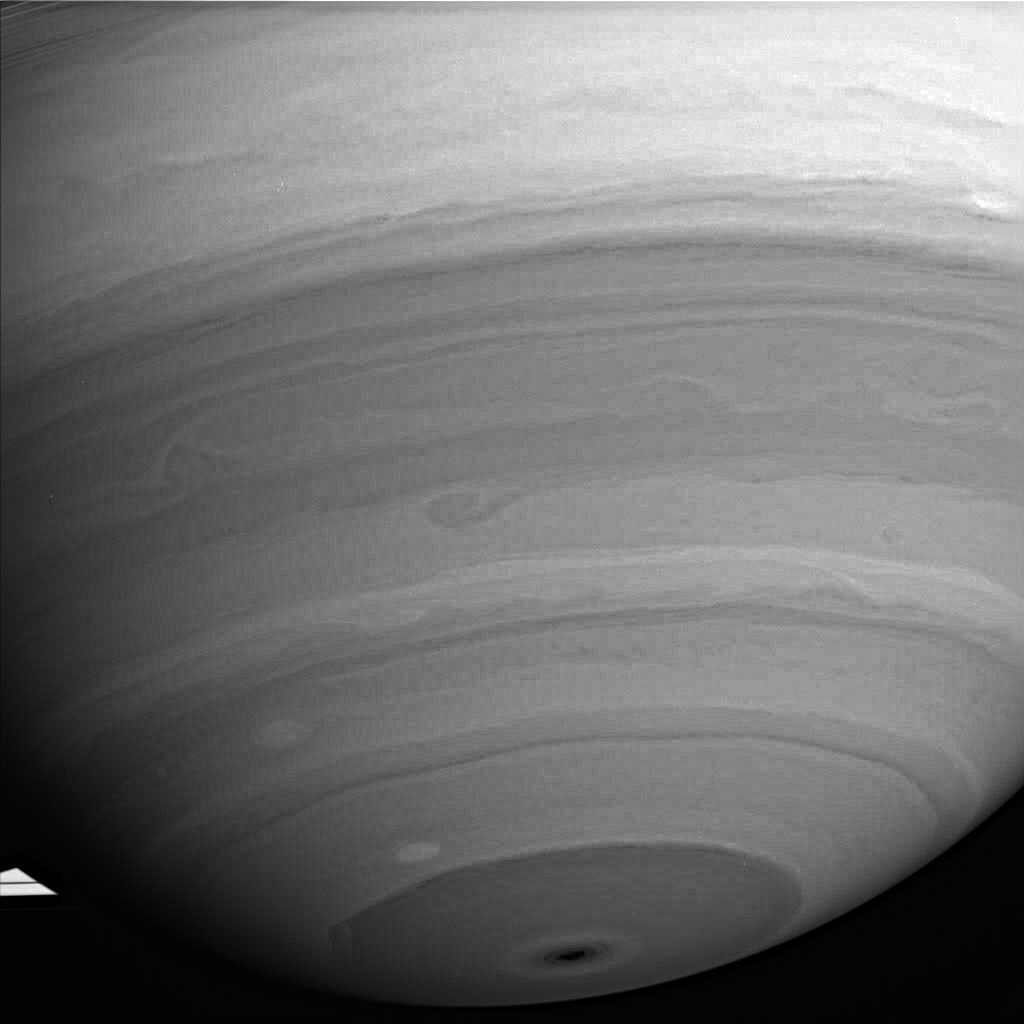

Image Compression

This infrared view of Saturn’s southern hemisphere shows the bright, high altitude equatorial band at the top, and the now familiar dark bull’s-eye that marks the planet’s south pole. At the mid-latitudes in between, several storms swirl across the planet.

This image was taken using a compression scheme that allows more images to be taken by Cassini. They are stored on its flight data recorder, which has limited space – at the expense of some data quality. Due to the compression, the image retains a blocky, or “pixilated,” quality after enhancement. Despite these artifacts, such compression can be useful for increasing the number of images that can be taken and relayed back to Earth.

The image was taken with the Cassini spacecraft wide-angle camera on July 31, 2005, using a filter sensitive to wavelengths of infrared light centered at 728 nanometers at a distance of approximately 1.3 million kilometers (800,000 miles) from Saturn and at a Sun-Saturn-spacecraft, or phase, angle of 35 degrees. Resolution in the original image was 77 kilometers (48 miles) per pixel.

The Cassini-Huygens mission is a cooperative project of NASA, the European Space Agency and the Italian Space Agency. The Jet Propulsion Laboratory, a division of the California Institute of Technology in Pasadena, manages the mission for NASA’s Science Mission Directorate, Washington, D.C. The Cassini orbiter and its two onboard cameras were designed, developed and assembled at JPL. The imaging operations center is based at the Space Science Institute in Boulder, Colo.

Credit: NASA/JPL/Space Science Institute